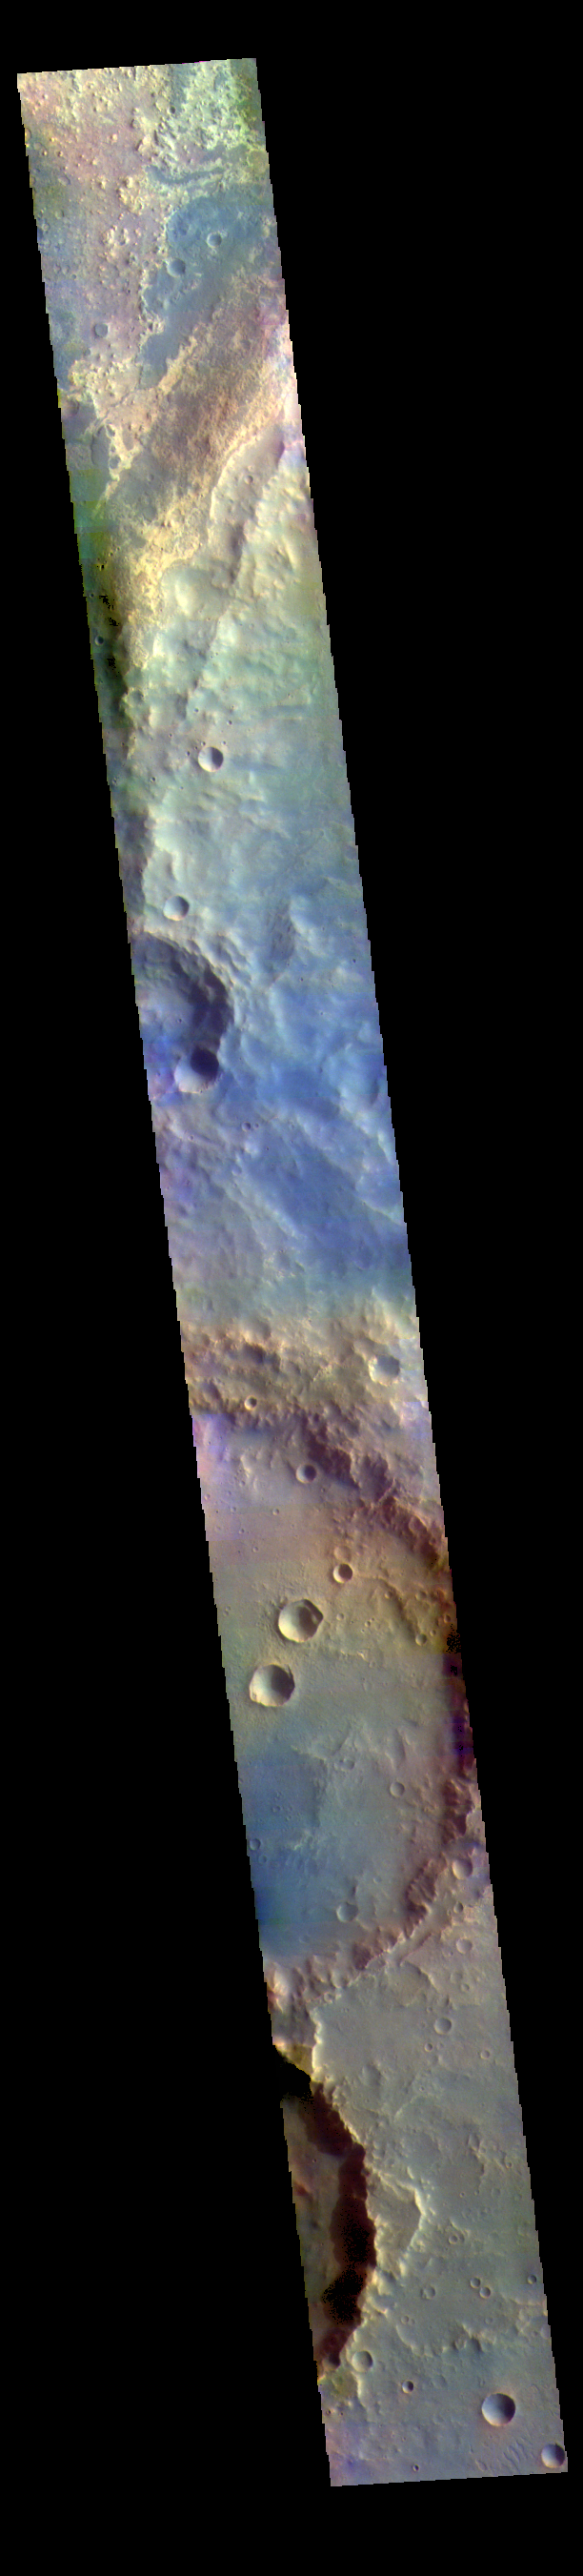

Arabia Terra – False Color

The THEMIS VIS camera contains 5 filters. The data from different filters can be combined in multiple ways to create a false color image. These false color images may reveal subtle variations of the surface not easily identified in a single band image. Today’s false color image shows several craters in northwestern Arabia Terra.

Credit: NASA/JPL-Caltech/ASU